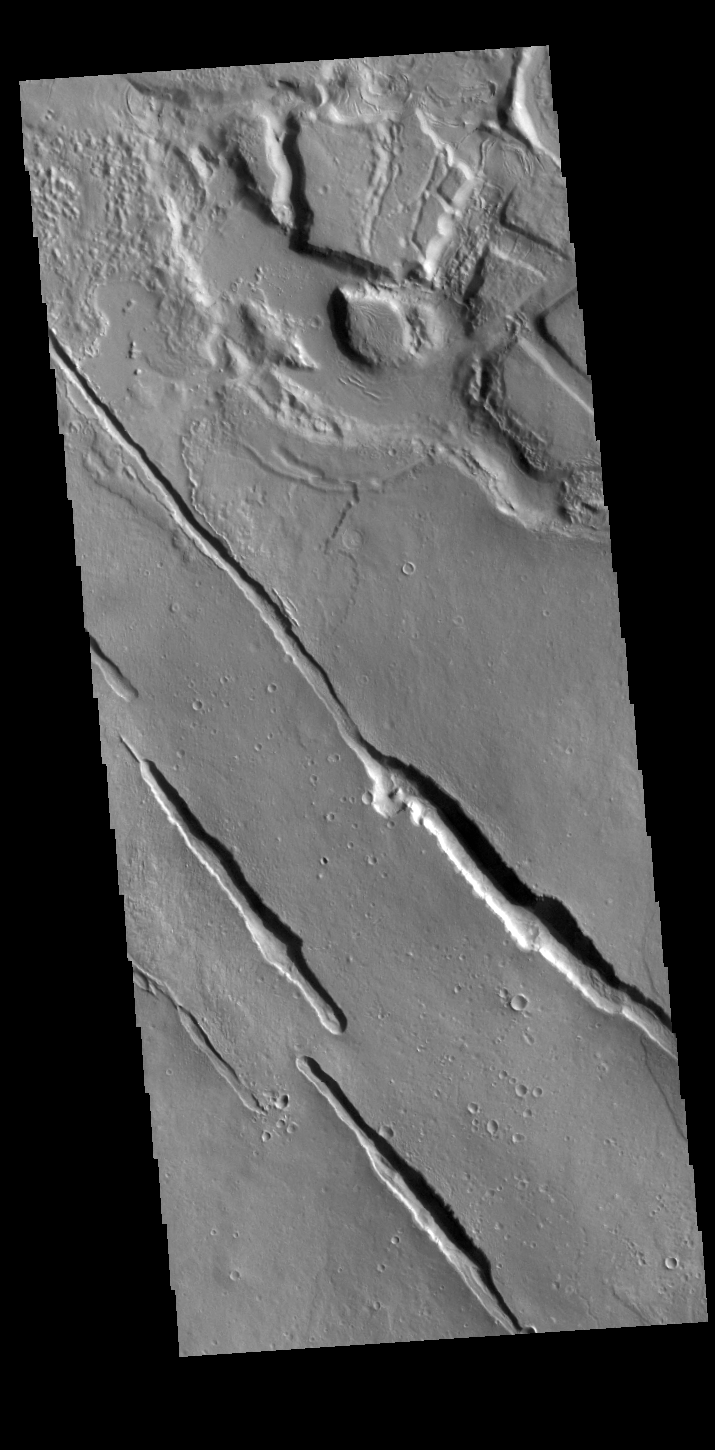

Galaxias Fossae

The linear depressions in this VIS image are part of Galaxias Fossae, a series of fractures on the northern part of the Elysium Mons volcanic complex.

Credit: NASA/JPL-Caltech/ASU